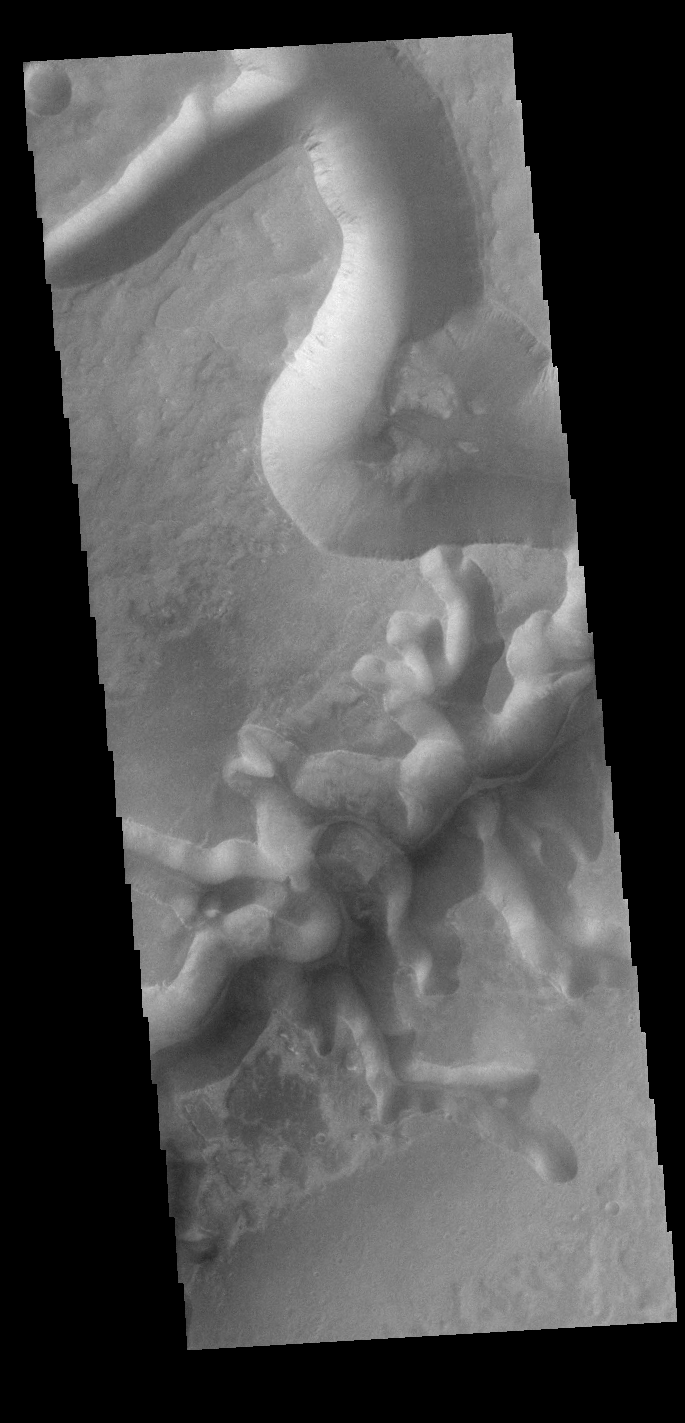

Echus Chasma Mega-gully

This VIS image shows one of the mega-gullies that empties into Echus Chasma. Echus Chasma is approximately 4km deep in this region, and is the source of Kasei Valles.

Credit: NASA/JPL-Caltech/ASU